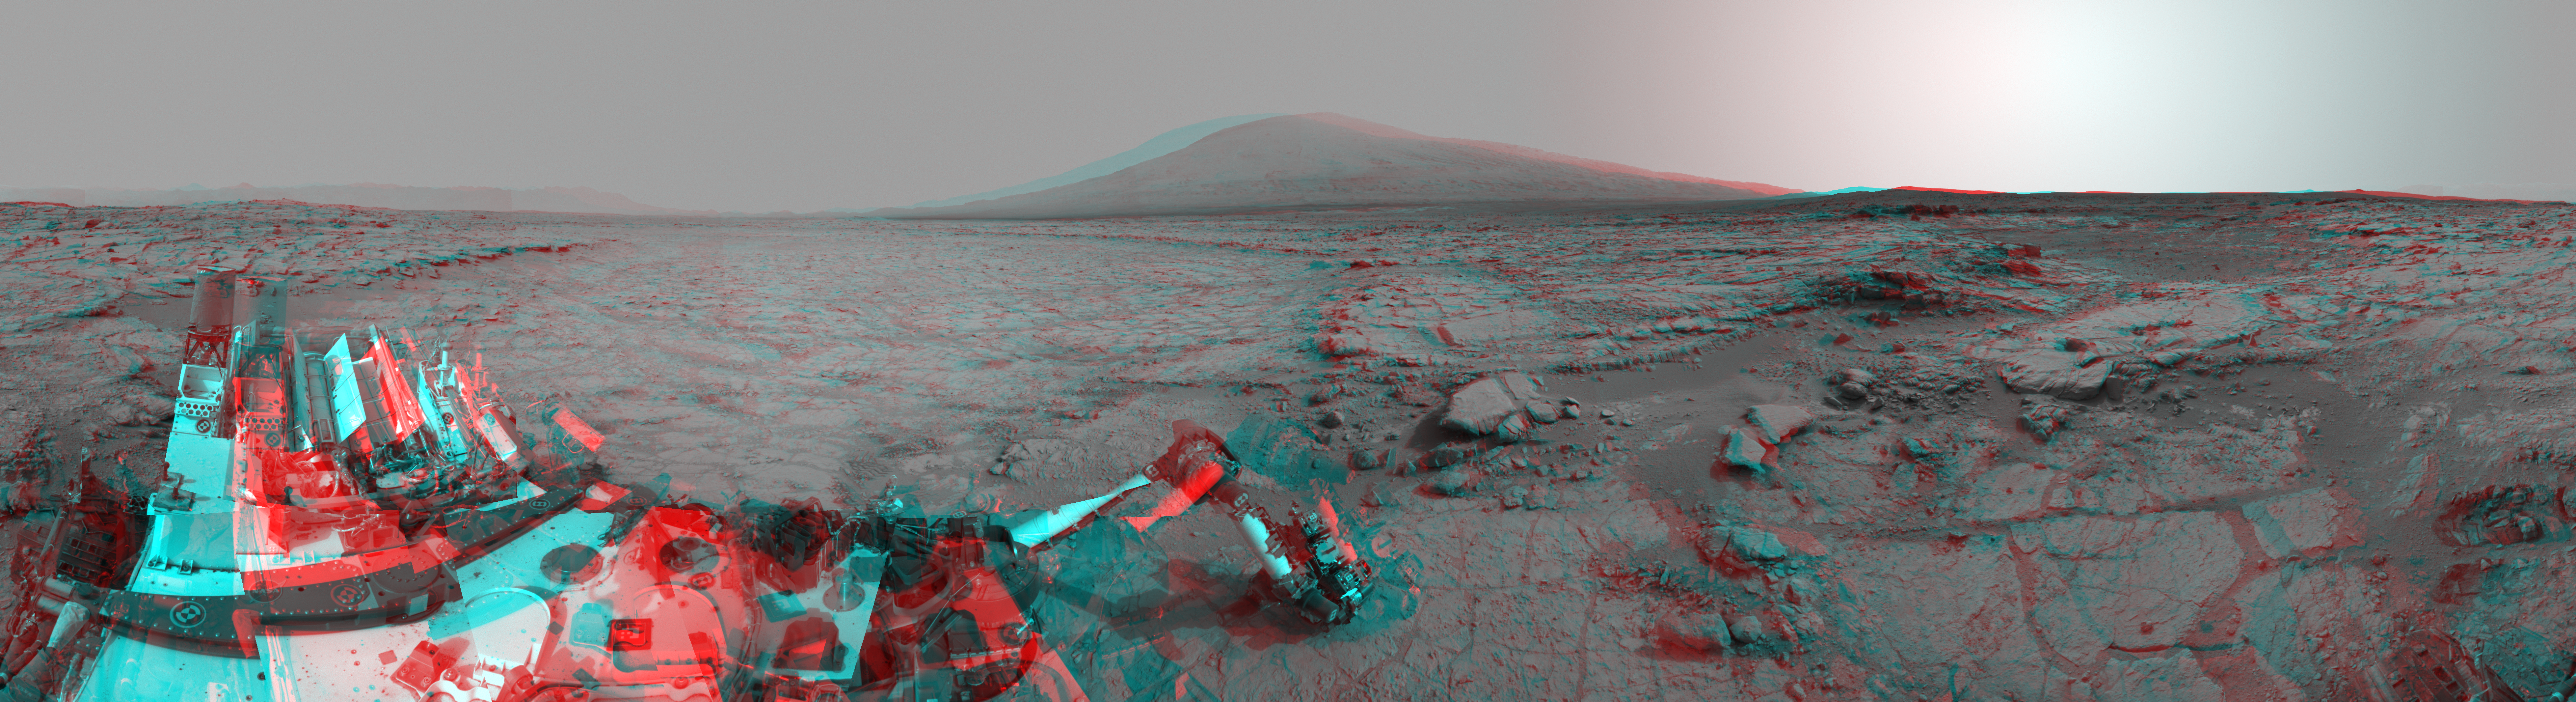

Mars Stereo View from “John Klein” to Mount Sharp

Left and right eyes of the Navigation Camera (Navcam) in NASA’s Curiosity Mars rover took the dozens of images combined into this stereo scene of the rover and its surroundings. The component images were taken during the 166th, 168th and 169th Martian days, or sols, of Curiosity’s work on Mars (Jan. 23, 25 and 26, 2013). The scene appears three dimensional when viewed through red-blue glasses with the red lens on the left. It spans 360 degrees, with Mount Sharp on the southern horizon.

In the center foreground, the rover’s arm holds the tool turret above a target called “Wernecke” on the “John Klein” patch of pale-veined mudstone. On Sol 169, Curiosity used its dust-removing brush and Mars Hand Lens Imager (MAHLI) on Wernecke (see PIA16790). About two weeks later, Curiosity used its drill at a point about 1 foot (30 centimeters) to the right of Wernecke to collect the first drilled sample from the interior of a rock on Mars. Seams have been eliminated from the sky portion of the mosaic to better simulate the vista a person standing on Mars would see. The mosaic has been cropped to reduce areas of extreme disparities between the views from the left and right eyes, which make viewing the 3-D anaglyph difficult. Another version of this anaglyph made from the images as captured by Curiosity is available at PIA16847.

NASA’s Jet Propulsion Laboratory, a division of the California Institute of Technology, Pasadena, manages the Mars Science Laboratory Project for NASA’s Science Mission Directorate, Washington. JPL designed and built the project’s Curiosity rover and the rover’s Navcam.

Credit: NASA/JPL-Caltech